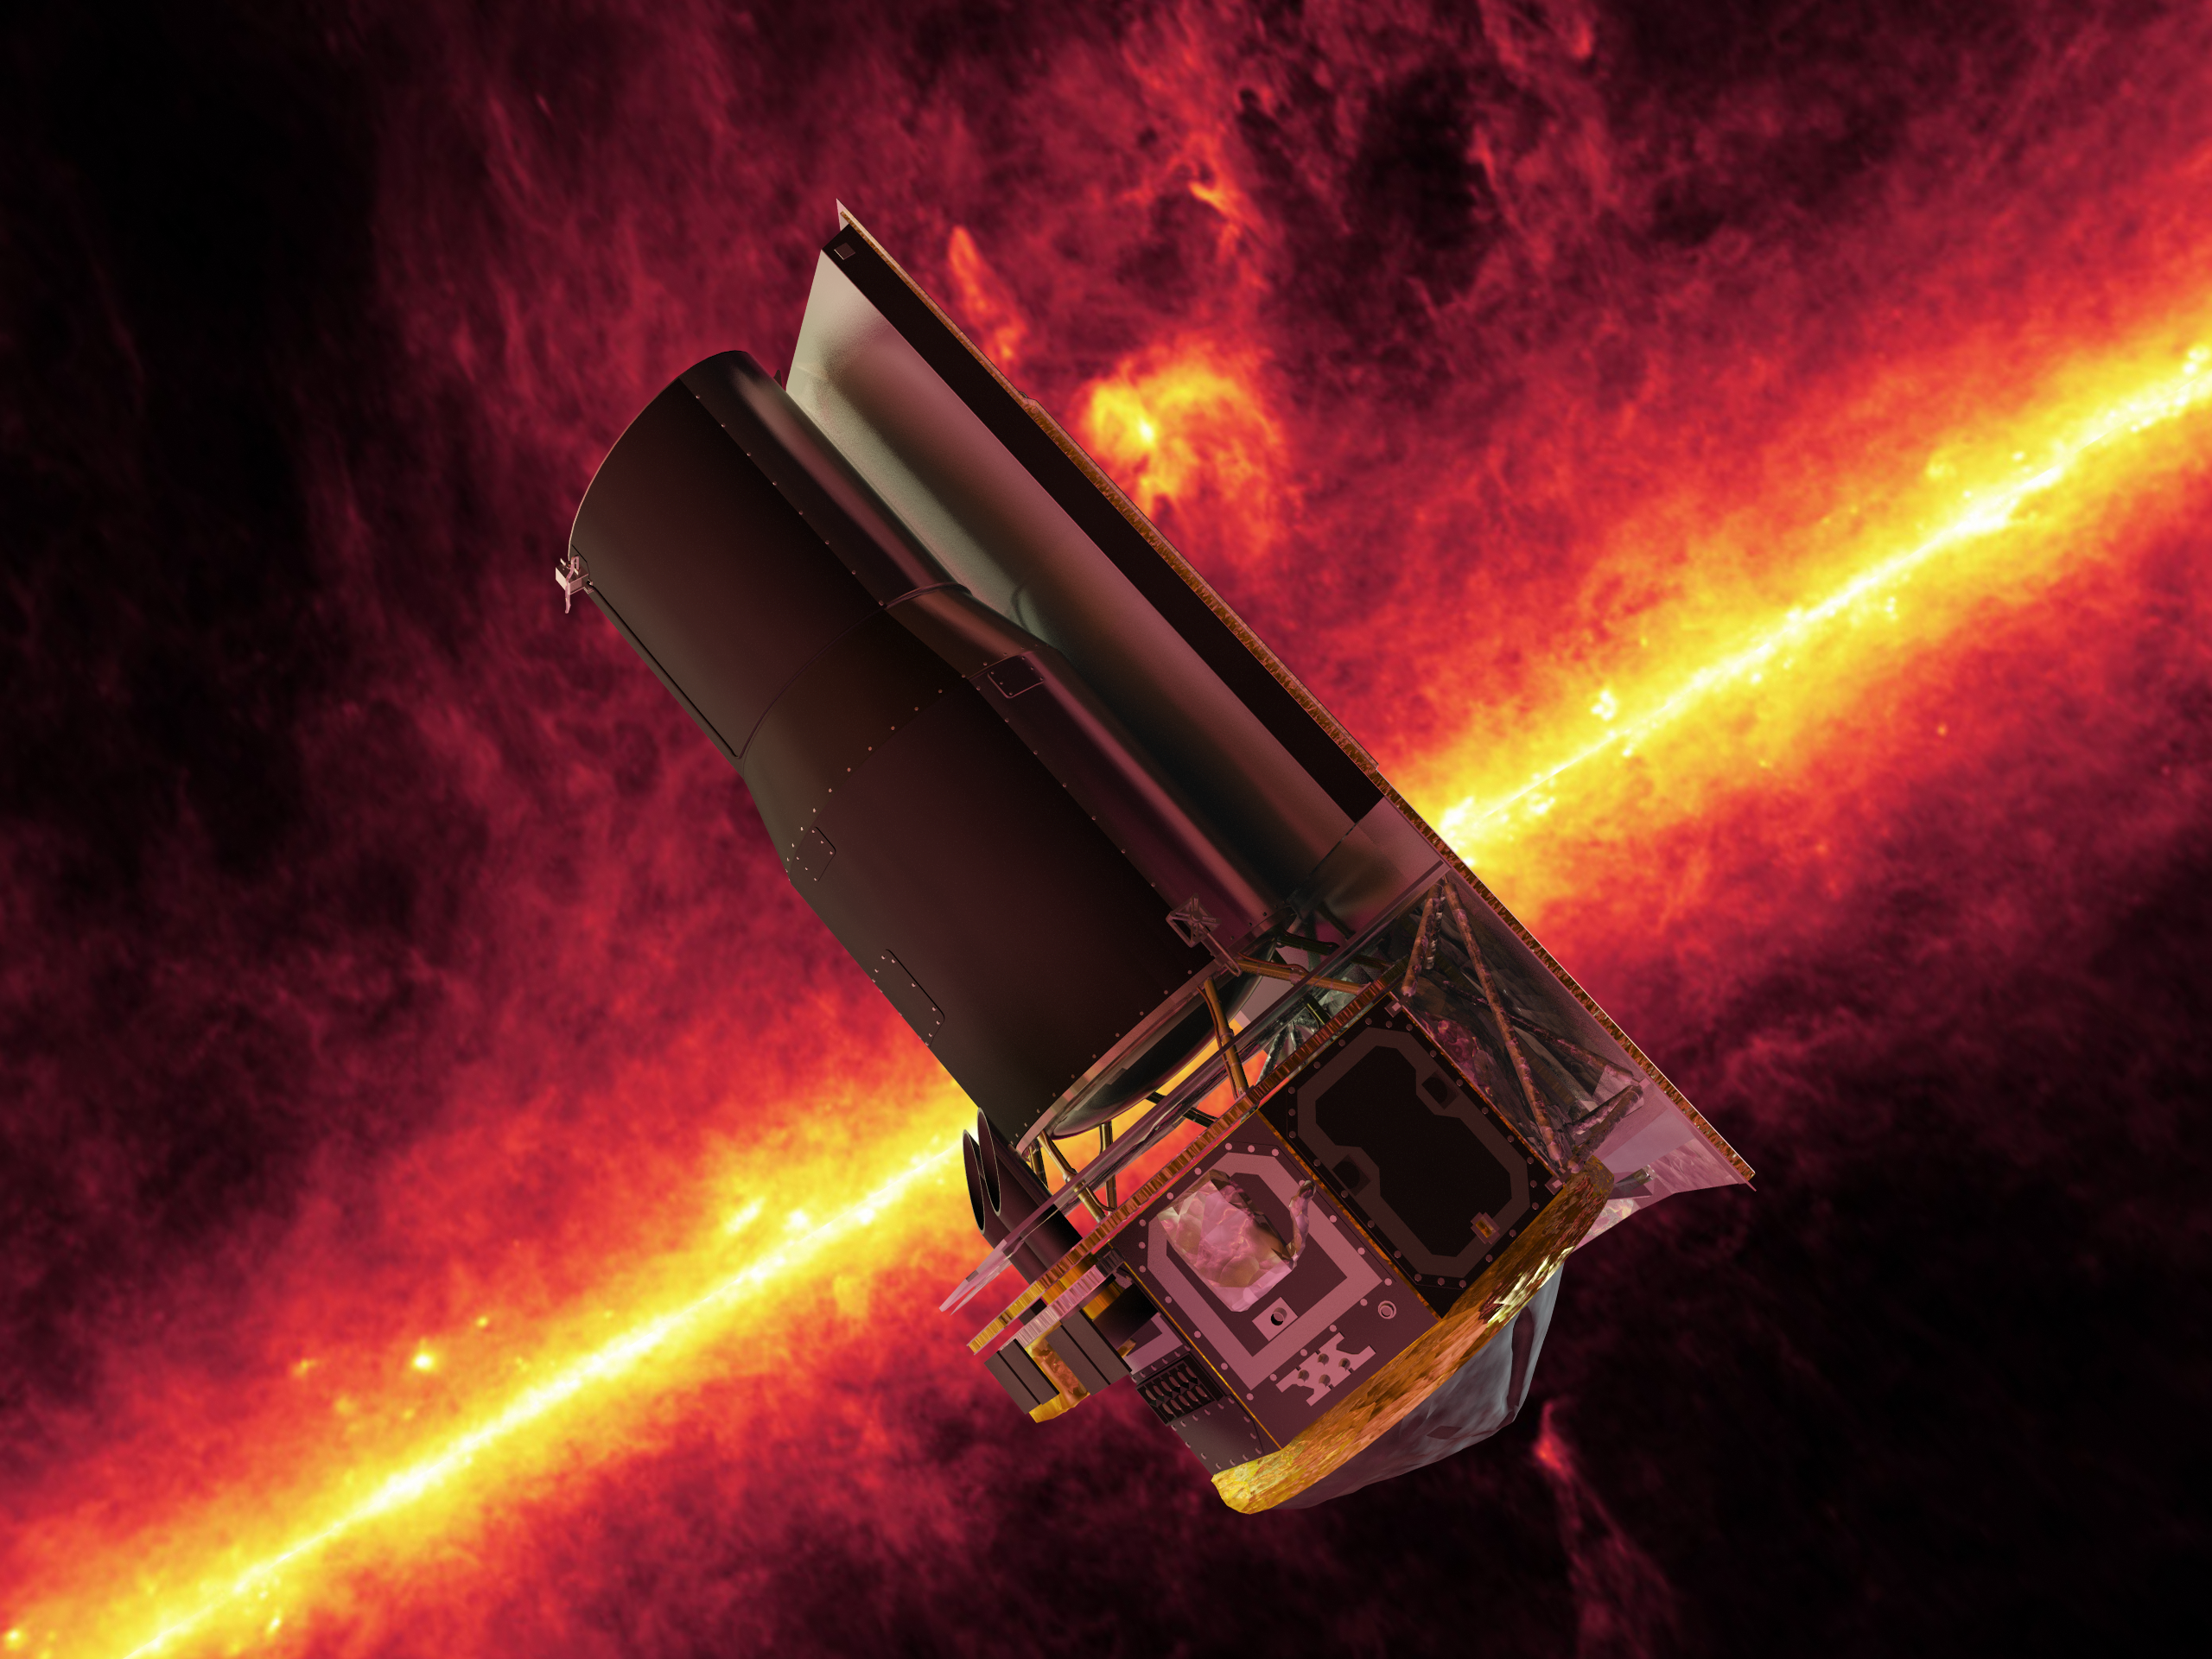

SST and the Milky Way, an Artist’s Concept

The Spitzer Space Telescope whizzes in front of a brilliant, infrared view of the Milky Way galaxy’s plane in this artistic depiction.

The mission marks the last of NASA’s Great Observatories, a program that includes the Hubble Space Telescope, the Chandra X-Ray Observatory and the Compton Gamma-Ray Observatory.

In addition to studying many of the coldest, oldest and most dust-enshrouded objects and processes in the universe, the mission will also be an important part of NASA’s Origins Program, which seeks to answer the questions: Where did we come from? Are we alone?

Credit: NASA/JPL